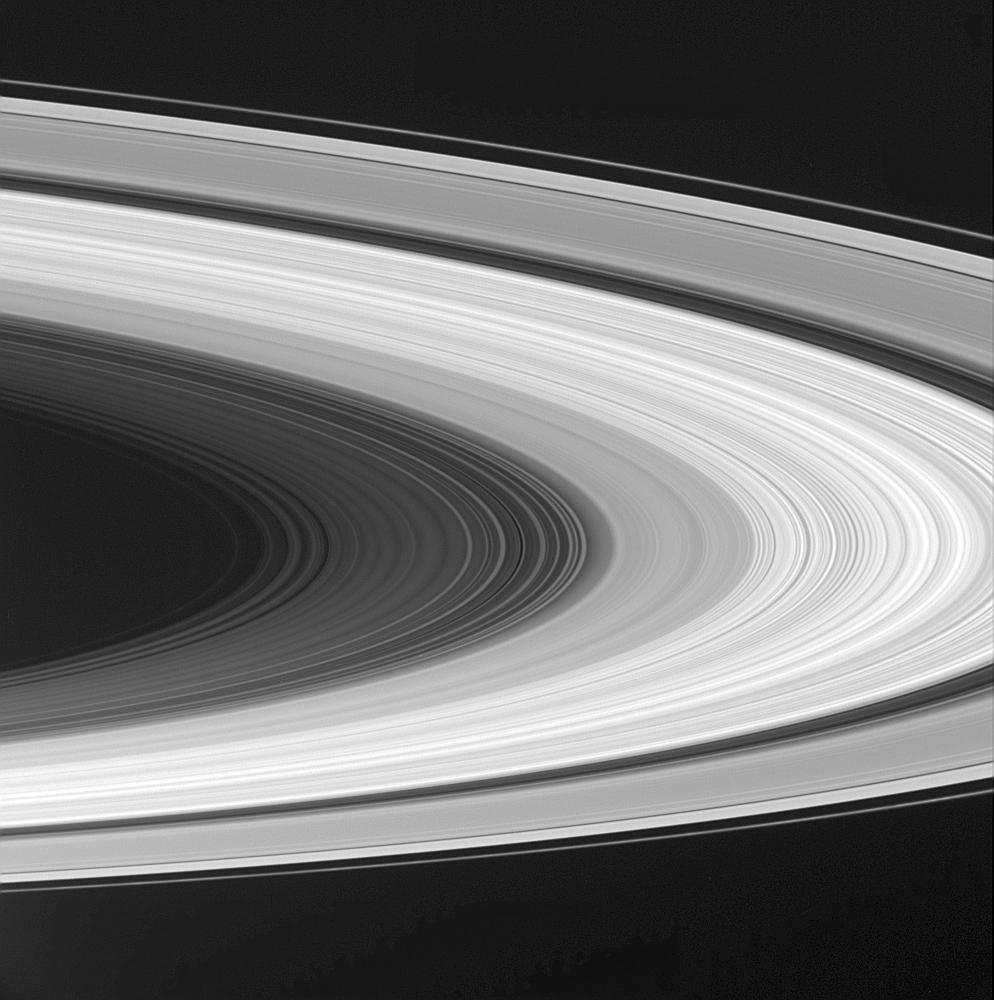

Sweeping Beauty

Any doubts about the grandeur of Saturn’s rings will be dissolved by sweeping portraits like this one from Cassini. There is a magnificent level of detail visible in this view, which captures almost the entire ring system — from the thin, outer F ring to faint narrow features in the D ring, interior to the C ring. Along the ringplane, differences in brightness reveal the varying concentrations of the particles that comprise the rings.

Cassini is viewing the rings from below. The portion of the rings near the top of the image is closer to the spacecraft, and the portion near the bottom is farther away.

The image was taken with the Cassini spacecraft wide angle camera on Oct. 29, 2004, at a distance of about 836,000 (519,000 miles) from Saturn through a filter sensitive to wavelengths of infrared light centered at 742 nanometers. The image scale is 46 kilometers (29 miles) per pixel.

The Cassini-Huygens mission is a cooperative project of NASA, the European Space Agency and the Italian Space Agency. The Jet Propulsion Laboratory, a division of the California Institute of Technology in Pasadena, manages the Cassini-Huygens mission for NASA’s Office of Space Science, Washington, D.C. The Cassini orbiter and its two onboard cameras, were designed, developed and assembled at JPL. The imaging team is based at the Space Science Institute, Boulder, Colo.

Credit: NASA/JPL/Space Science Institute